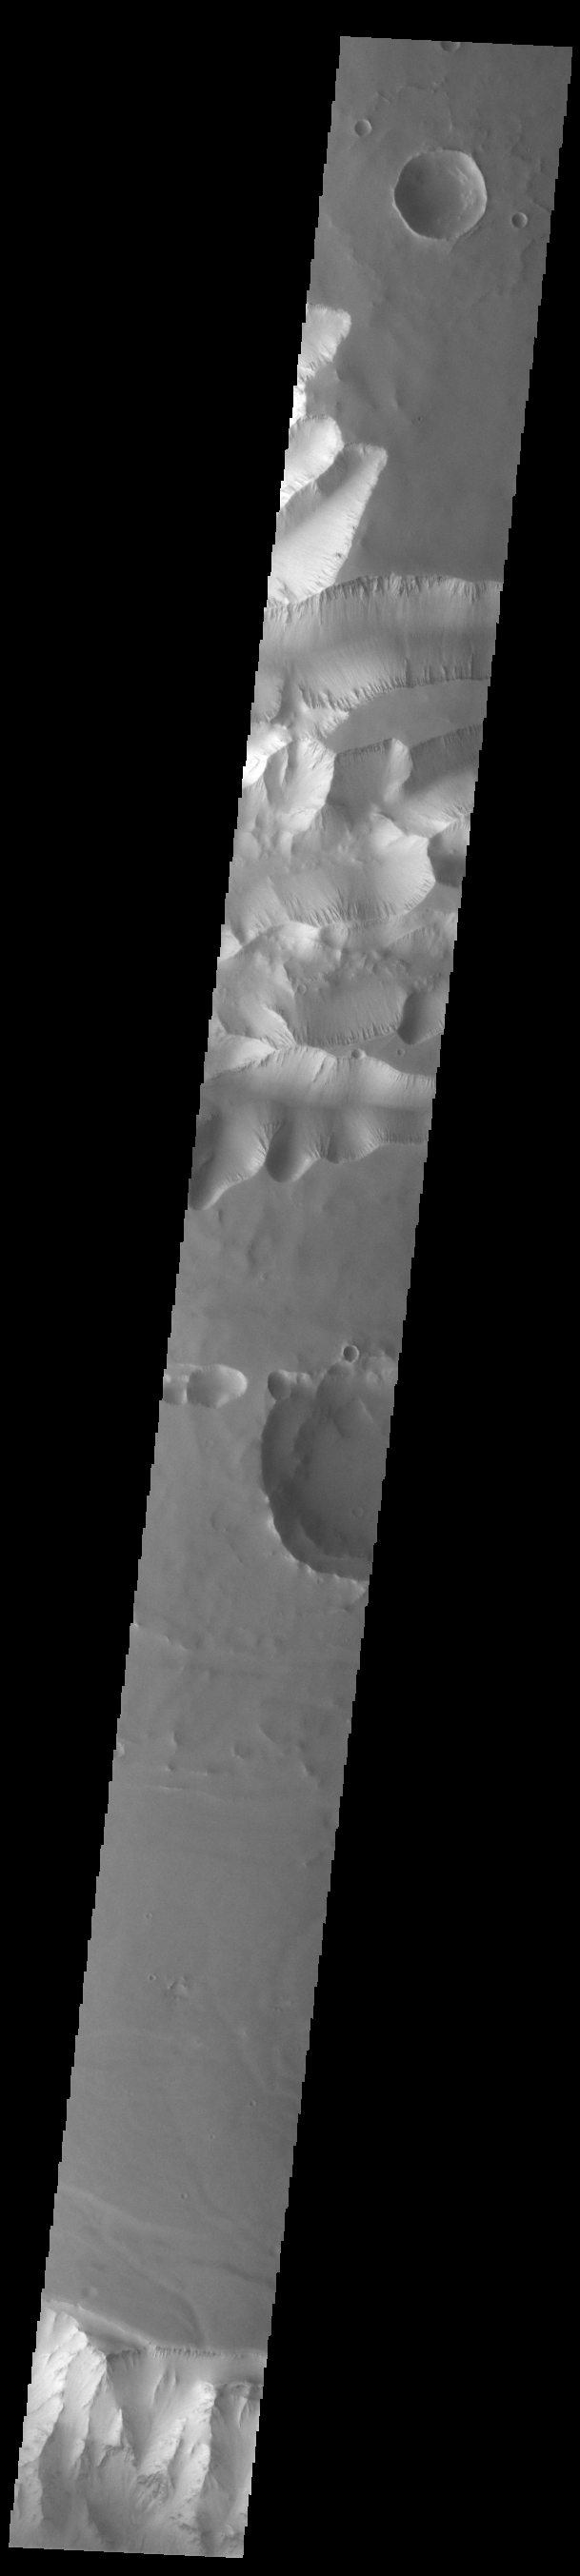

Tithonium Chasma

Today’s VIS image shows the part of the eastern end of Tithonium Chasma. Tithonium Chasma is at the western end of Valles Marineris. Valles Marineris is over 4000 kilometers long, almost as wide as the United States. Tithonium Chasma is almost 810 kilometers long (499 miles), 50 kilometers wide and over 6 kilometers deep. In comparison, the Grand Canyon in Arizona is about 175 kilometers long, 30 kilometers wide, and only 2 kilometers deep. The canyons of Valles Marineris were formed by extensive fracturing and pulling apart of the crust during the uplift of the vast Tharsis plateau. In this image, the shallower regions of Tithonium are visible. The northern cliff of Ius Chasma is visible at the bottom of the image.

Credit: NASA/JPL-Caltech/ASU